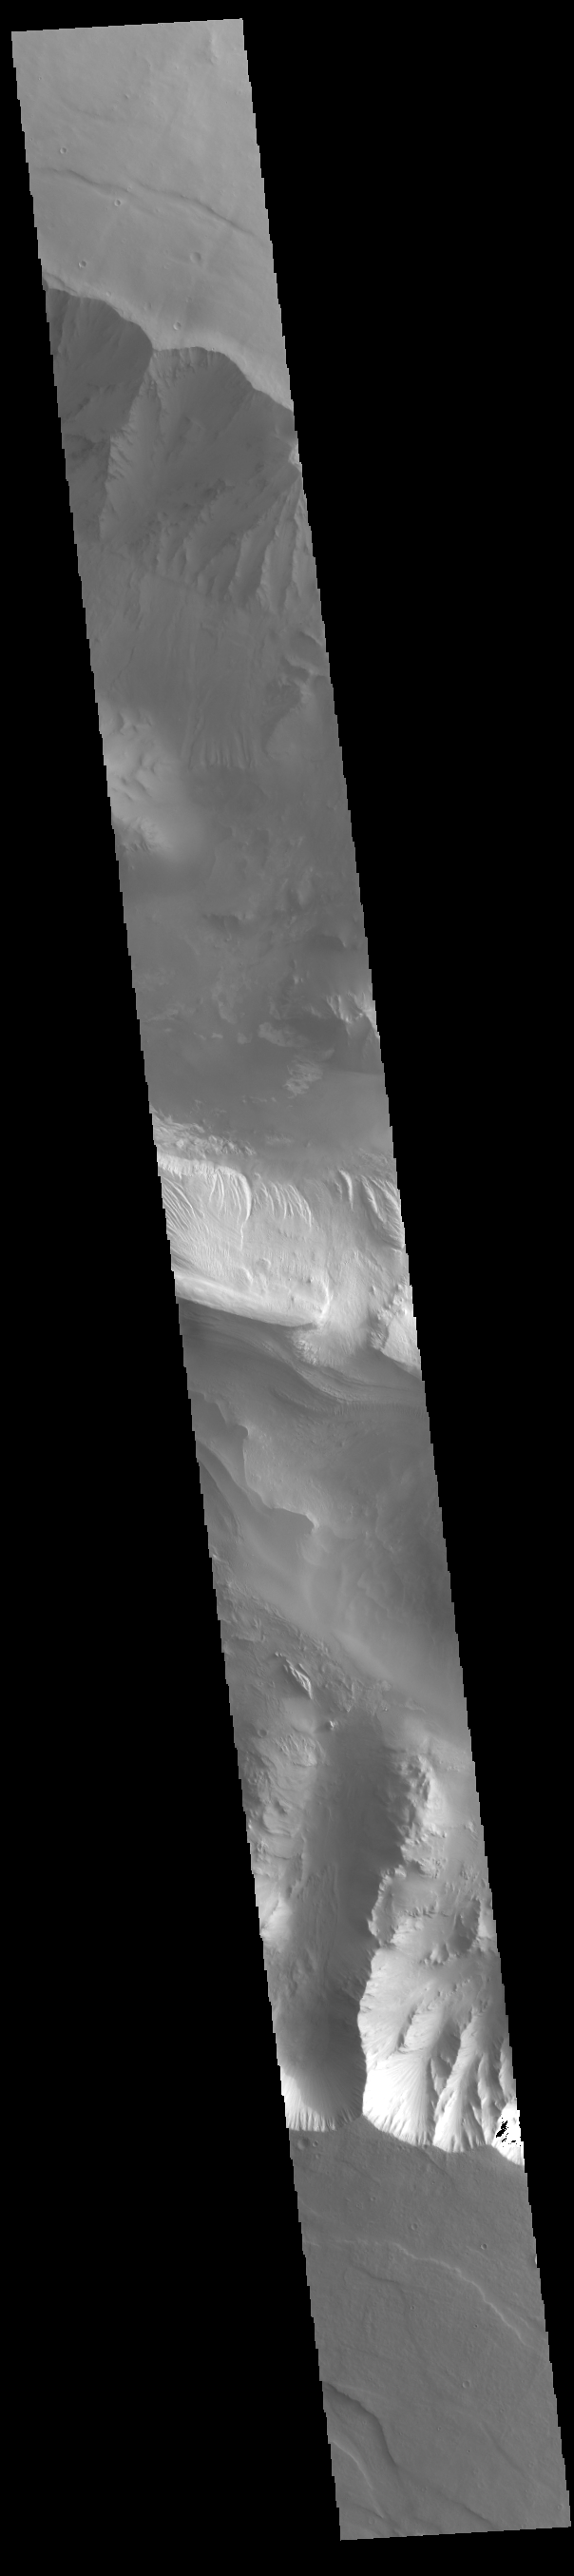

Eastern Candor Chasma

Candor Chasma is one of the largest canyons that make up Valles Marineris. It is approximately 810 km long (503 miles) and is divided into two regions – eastern and western Candor. Candor Chasma is located south of Ophir Chasma and north of Melas Chasma. The border with Melas Chasma contains many large landslide deposits. The floor of Candor Chasma includes a variety of landforms, including layered deposits, dunes, landslide deposits and steep sided cliffs and mesas. Many forms of erosion have shaped Candor Chasma. There is evidence of wind and water erosion, as well as significant gravity driven mass wasting (landslides).

Credit: NASA/JPL-Caltech/ASU